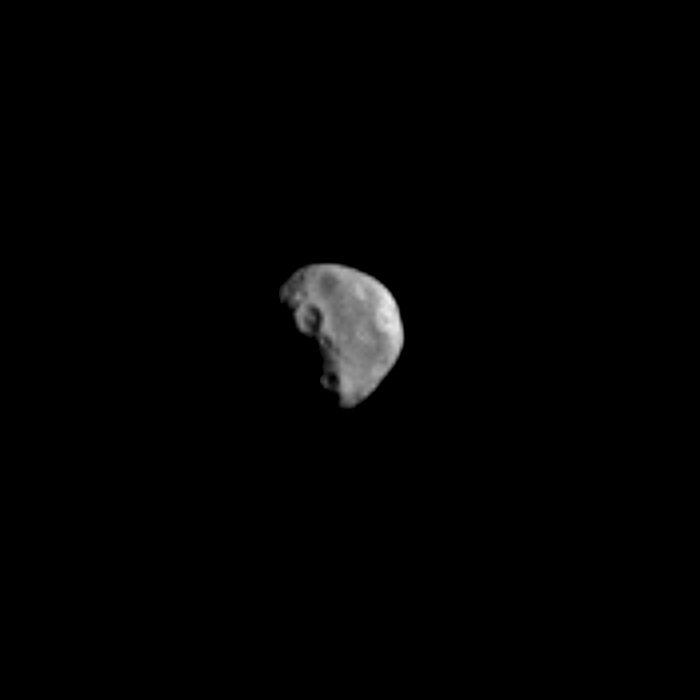

High Resolution View of Dactyl

This image is the most detailed picture of the recently discovered natural satellite of asteroid 243 Ida taken by the Galileo Solid-State Imaging camera during its encounter with the asteroid on August 28, 1993. Shuttered through the camera’s broadband clear filter as part of a 30-frame mosaic designed to image the asteroid itself, this frame fortuitously captured the previously unknown moon at a range of about 3,900 kilometers (2,400 miles), just over 4 minutes before the spacecraft’s closest approach to Ida. Each picture element spans about 39 meters (125 feet) on the surface of the moon. More than a dozen craters larger than 80 meters (250 feet) in diameter are clearly evident, indicating that the moon has suffered numerous collisions from smaller Solar System debris during its history. The larger crater on the terminator is about 300 meters (1,000 feet) across. The satellite is approximately egg-shaped, measuring about 1.2 x 1.4 x 1.6 kilometers (0.75 x 0.87 x 1 mile). At the time this image was shuttered, Ida was about 90 kilometers (56 miles) away from the moon, outside this frame to the left and slightly below center. This image was relayed to Earth from Galileo on June 8, 1994. The Galileo project, whose primary mission is the exploration of the Jupiter system in 1995-97, is managed for NASA’s Office of Space Science by the Jet Propulsion Laboratory.

Credit: NASA/JPL